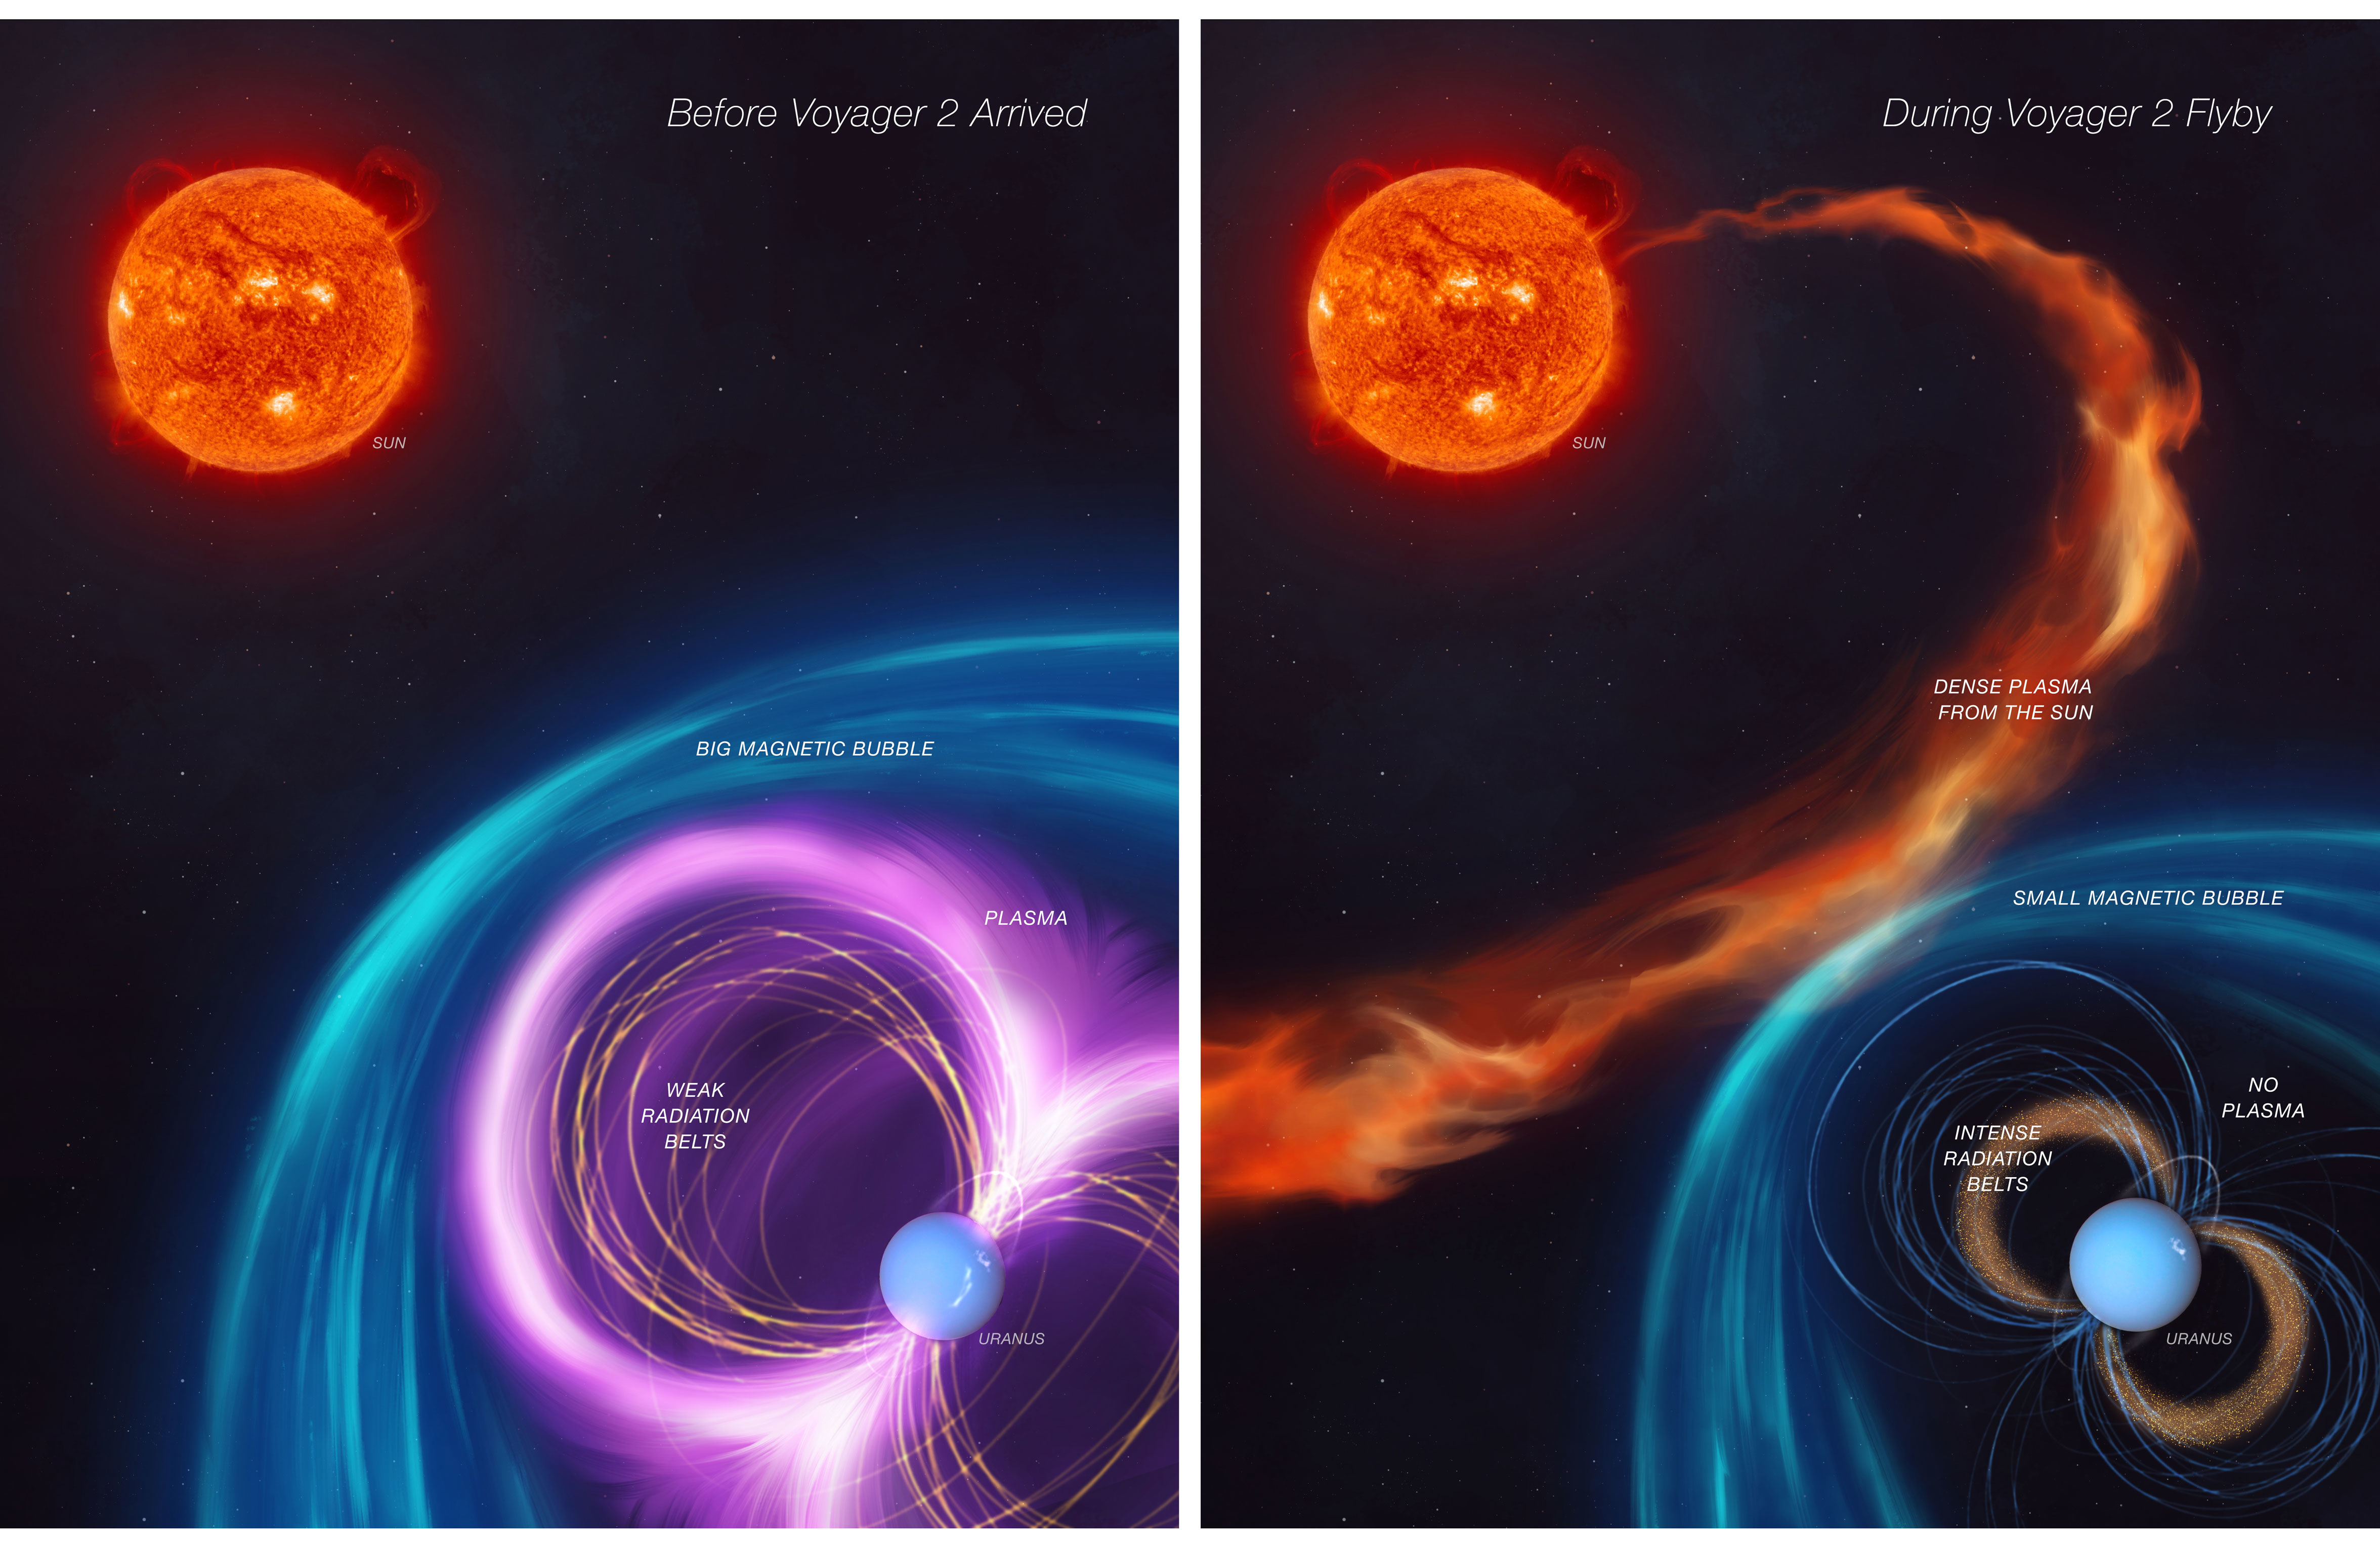

Uranus Magnetosphere Mystery Unlocked (Artist’s Concept)

When NASA’s Voyager 2 spacecraft flew by Uranus in 1986, it provided scientists’ first – and, so far, only – close glimpse of this outer planet. Scientists were confronted by a mystery: The energized particles around the planet defied their understanding of how magnetic fields work to trap particle radiation.

The first panel of this artist’s concept depicts how Uranus’s magnetosphere (its protective bubble) was behaving before Voyager 2’s flyby. The second panel shows that an unusual kind of solar weather was happening at the same time as the spacecraft’s flyby, giving scientists a skewed view of Uranus’s magnetosphere.

The work, led by a scientist at NASA’s Jet Propulsion Laboratory and described in a paper published in Nature Astronomy in November 2024, contributes to scientists’ understanding of this enigmatic planet. It also opens the door to the possibility that Uranus’ five major moons may be active.

Credit: NASA/JPL-Caltech